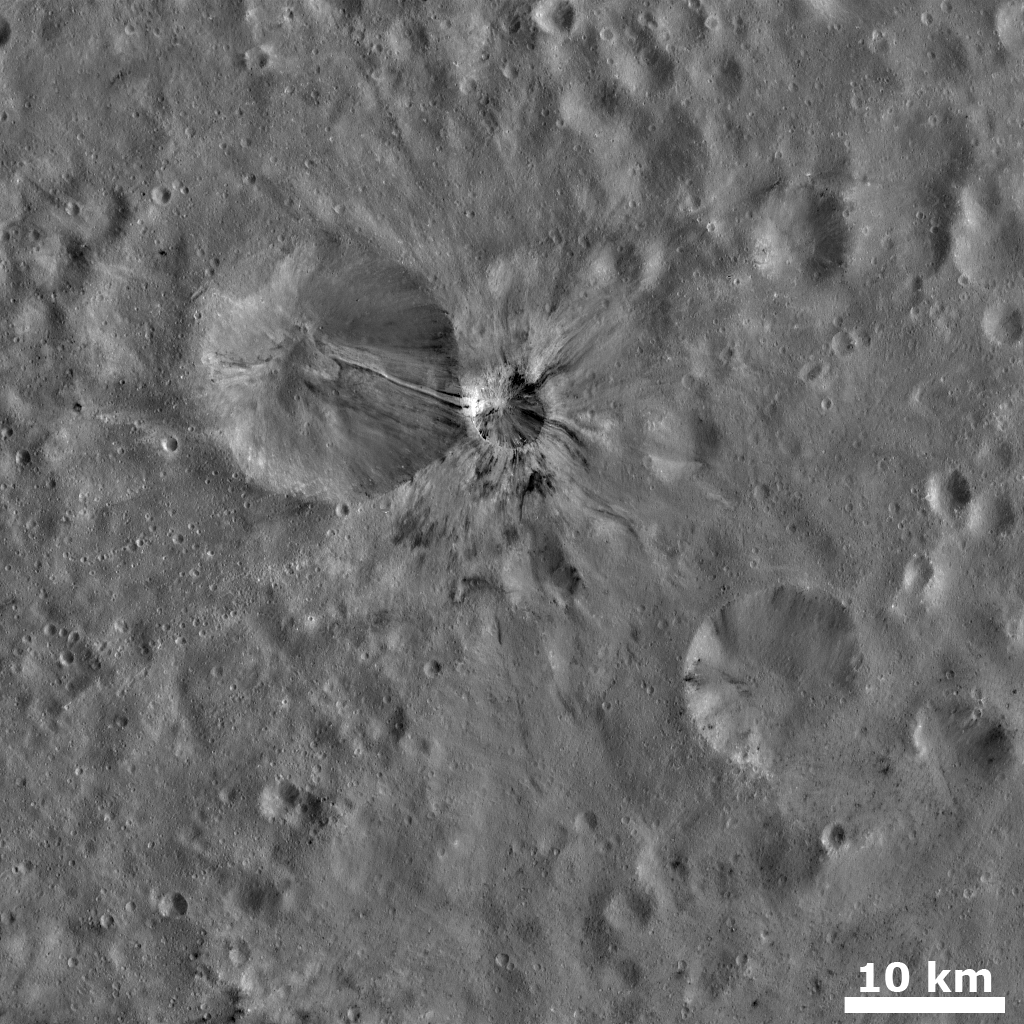

Fresh Crater with Bright and Dark Rays

This Dawn FC (framing camera) image shows a small, young, fresh crater with bright and dark rays extending from it. This crater is located in the center of the image, it is approximately 5km wide and its rays extend for up to 10km. The bright and dark rays also slump into the center of this crater, giving it an impressively mottled appearance. To the left of this crater is a larger, older, more degraded crater into which some of the bright and dark rays appear to be slumping. There is one particularly clear white ray, flanked by two dark rays, which slumps from the edge of the degraded crater to its center, a distance of nearly 10km. Bright and dark material also slumps into another degraded crater in the lower right of the image. But in this case the source of the material seems to be the crater rim rather than a neighboring crater.

This image is in Vesta’s Sextilia quadrangle and the center latitude and longitude of the image is 23.6°S, 128.3°E. NASA’s Dawn spacecraft obtained this image with its framing camera on October 23th 2011. This image was taken through the camera’s clear filter. The distance to the surface of Vesta is 675 km and the image has a resolution of about 63 meters per pixel. This image was acquired during the HAMO (High Altitude Mapping Orbit) phase of the mission.

The Dawn mission to Vesta and Ceres is managed by NASA’s Jet Propulsion Laboratory, a division of the California Institute of Technology in Pasadena, for NASA’s Science Mission Directorate, Washington D.C. UCLA is responsible for overall Dawn mission science. Dawn’s VIR was provided by ASI, the Italian Space Agency and is managed by INAF, Italy’s National Institute for Astrophysics, in collaboration with Selex Galileo, where it was built.

Credit: NASA/JPL-Caltech/UCLA/MPS/DLR/IDA